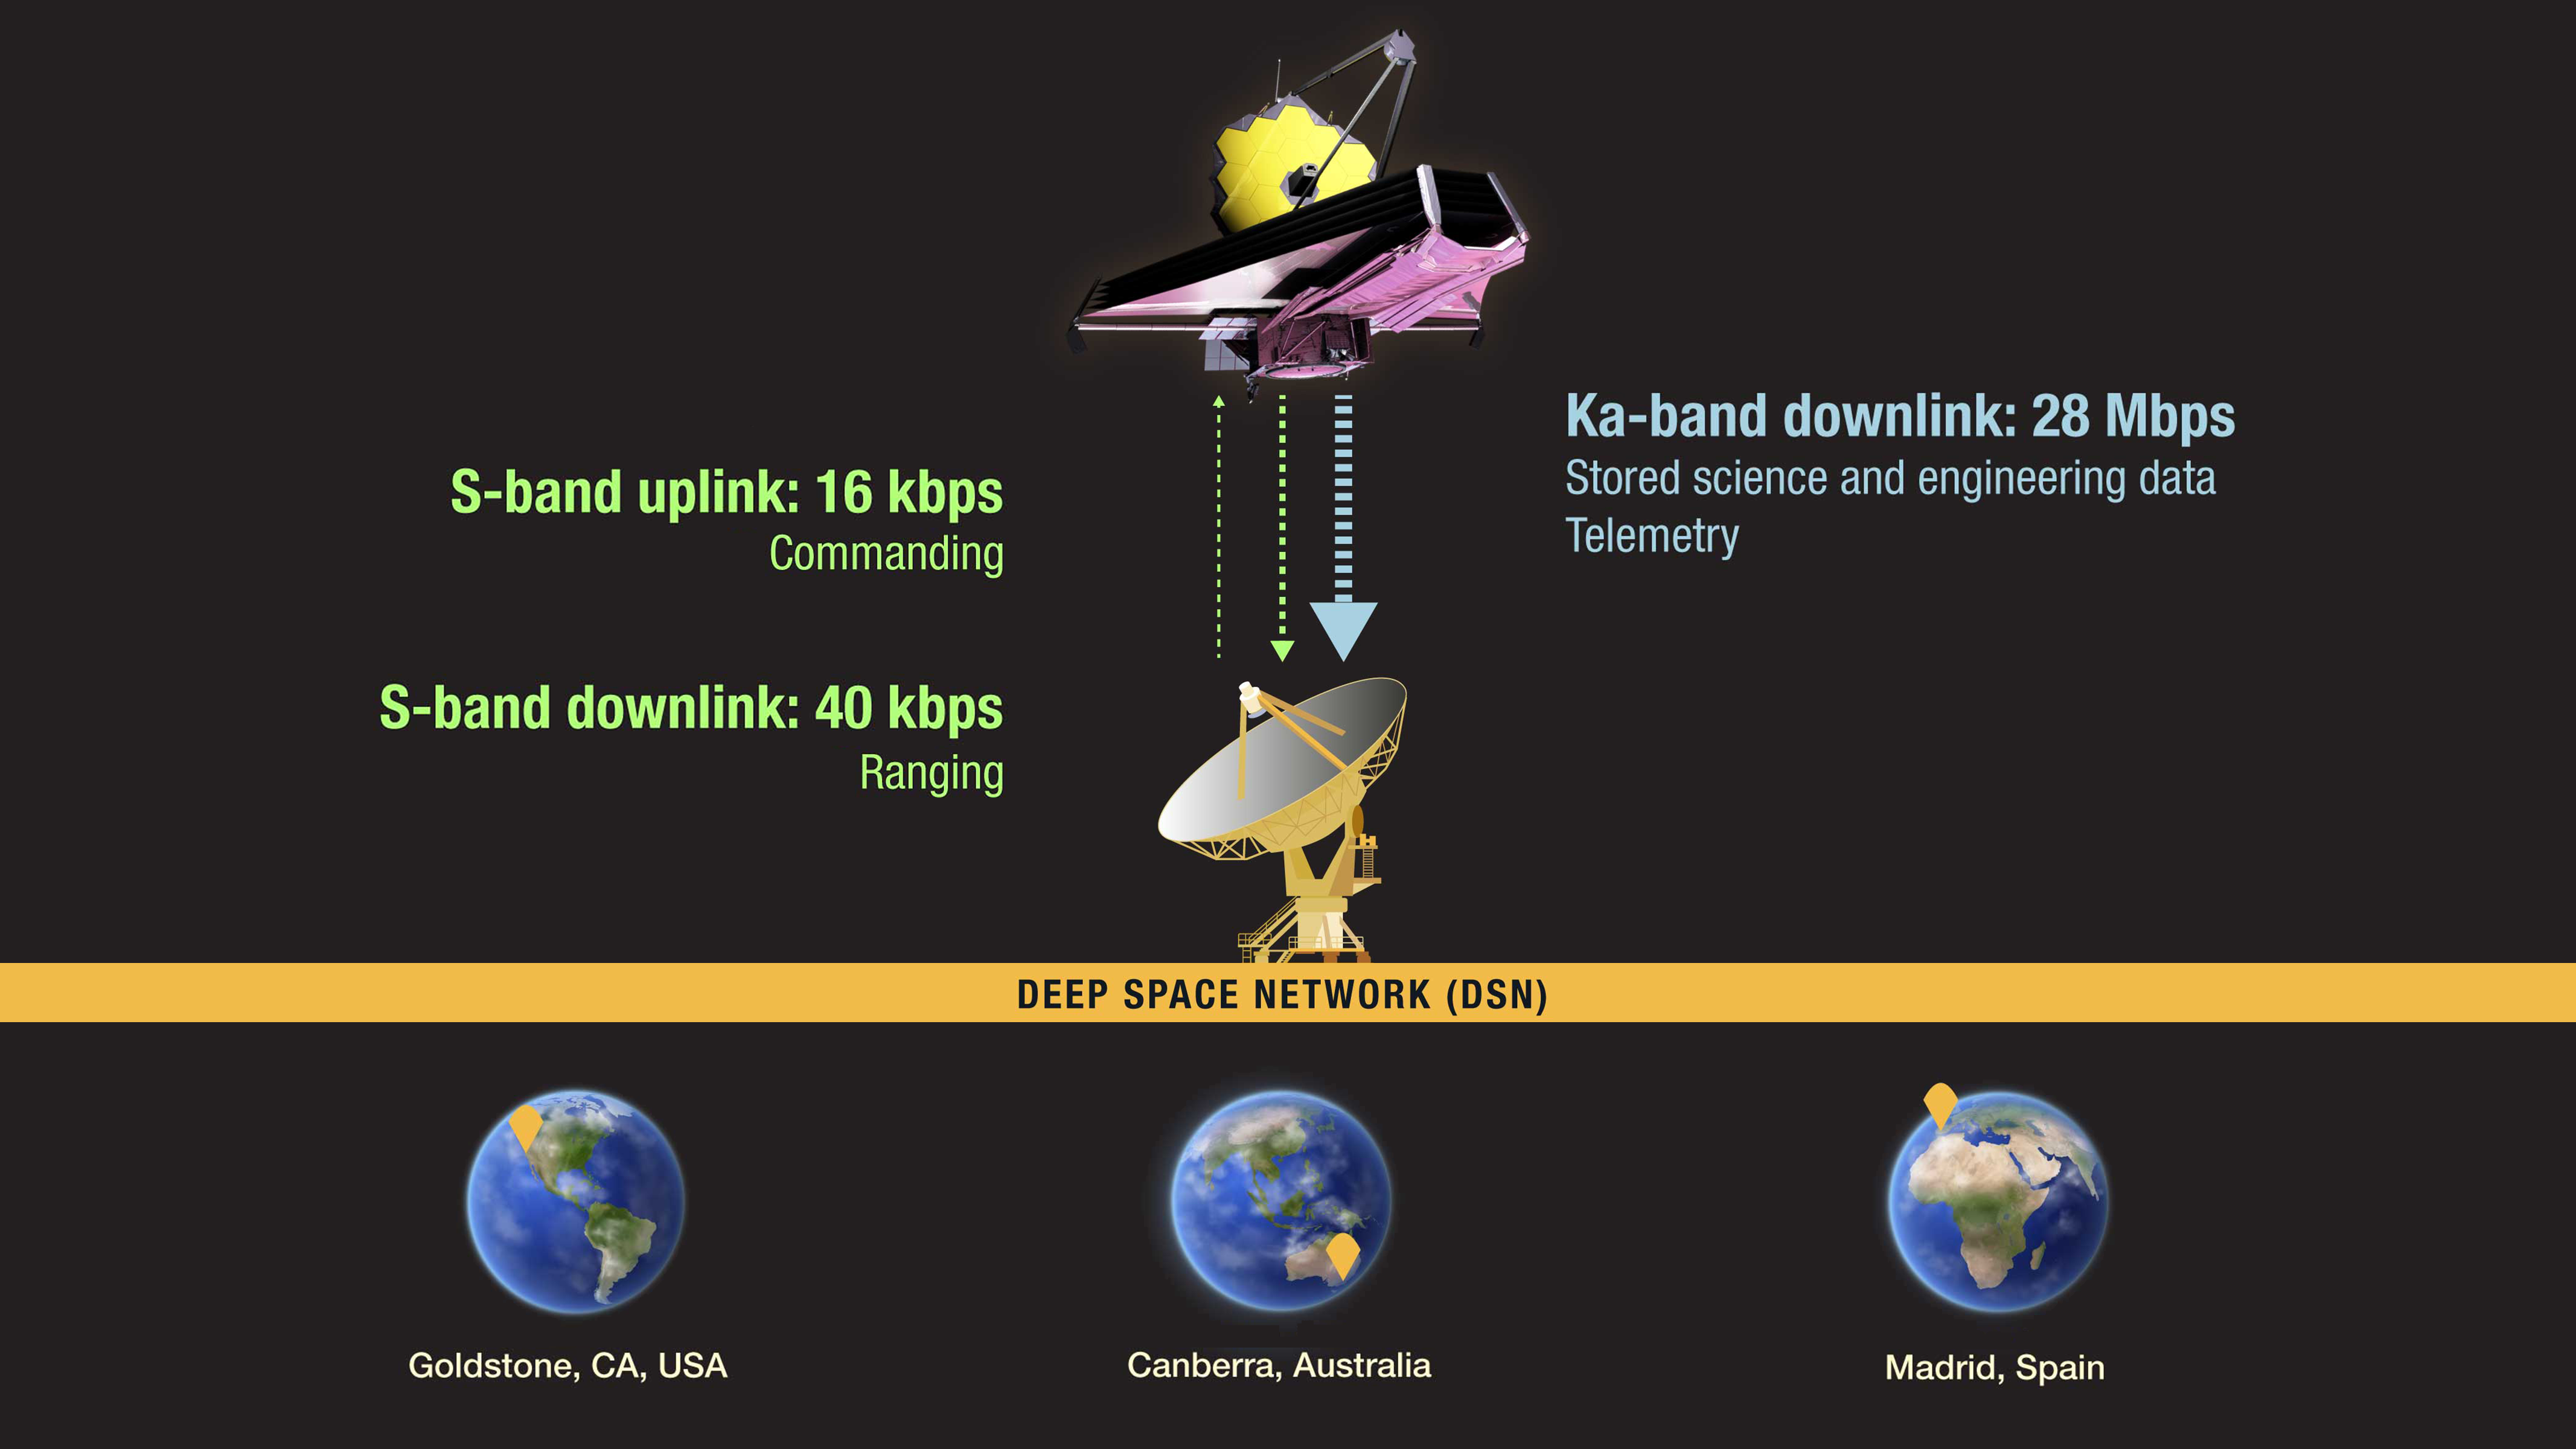

Webb and the Deep Space Network

Members of the James Webb Space Telescope mission team communicate with the telescope, and download the data it has captured, via the Deep Space Network (DSN). The DSN consists of antenna arrays that are strategically located around the Earth so that contact is possible at any time of the day or night.

Credit: Illustration: NASA, ESA, CSA, Pam Jeffries (STScI)